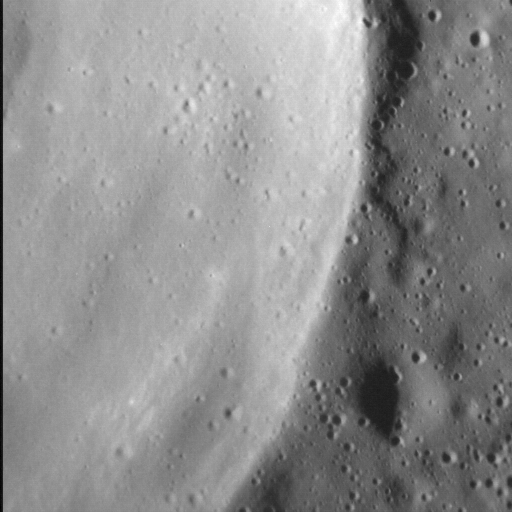

Rim Riddle Revealed!

Wrinkle ridges are tectonic landforms observed across all of Mercury’s smooth plains deposits, and are often superposed by impact craters. Craters themselves are frequently surrounded by lobate-like ejecta deposits, which at first glance might look like tectonic structures. In this image, a lobate-like feature runs parallel to the northern margin of an unnamed crater 20 km (12 mi.) in diameter. Whether this landform is tectonic or impact-related is not yet clear, but with continued high-resolution imaging of other, similarly sized craters, we might be able to tell.

This image was acquired as a high-resolution targeted observation. Targeted observations are images of a small area on Mercury’s surface at resolutions much higher than the 200-meter/pixel morphology base map. It is not possible to cover all of Mercury’s surface at this high resolution, but typically several areas of high scientific interest are imaged in this mode each week.

The MESSENGER spacecraft is the first ever to orbit the planet Mercury, and the spacecraft’s seven scientific instruments and radio science investigation are unraveling the history and evolution of the Solar System’s innermost planet. MESSENGER acquired over 150,000 images and extensive other data sets. MESSENGER is capable of continuing orbital operations until early 2015.

Date acquired: March 6, 2014
Image Mission Elapsed Time (MET): 36395675
Image ID: 5881419
Instrument: Narrow Angle Camera (NAC) of the Mercury Dual Imaging System (MDIS)
Center Latitude: 66.3°
Center Longitude: 281.8° E
Resolution: 12 meters/pixel
Scale: The field of view in this image is 14 km (9 mi.) across
Incidence Angle: 70.5°
Emission Angle: 0.3°
Phase Angle: 70.2°
North is to the right in this scene.

For information regarding the use of images, see the MESSENGER image use policy.

Credit: NASA/Johns Hopkins University Applied Physics Laboratory/Carnegie Institution of Washington